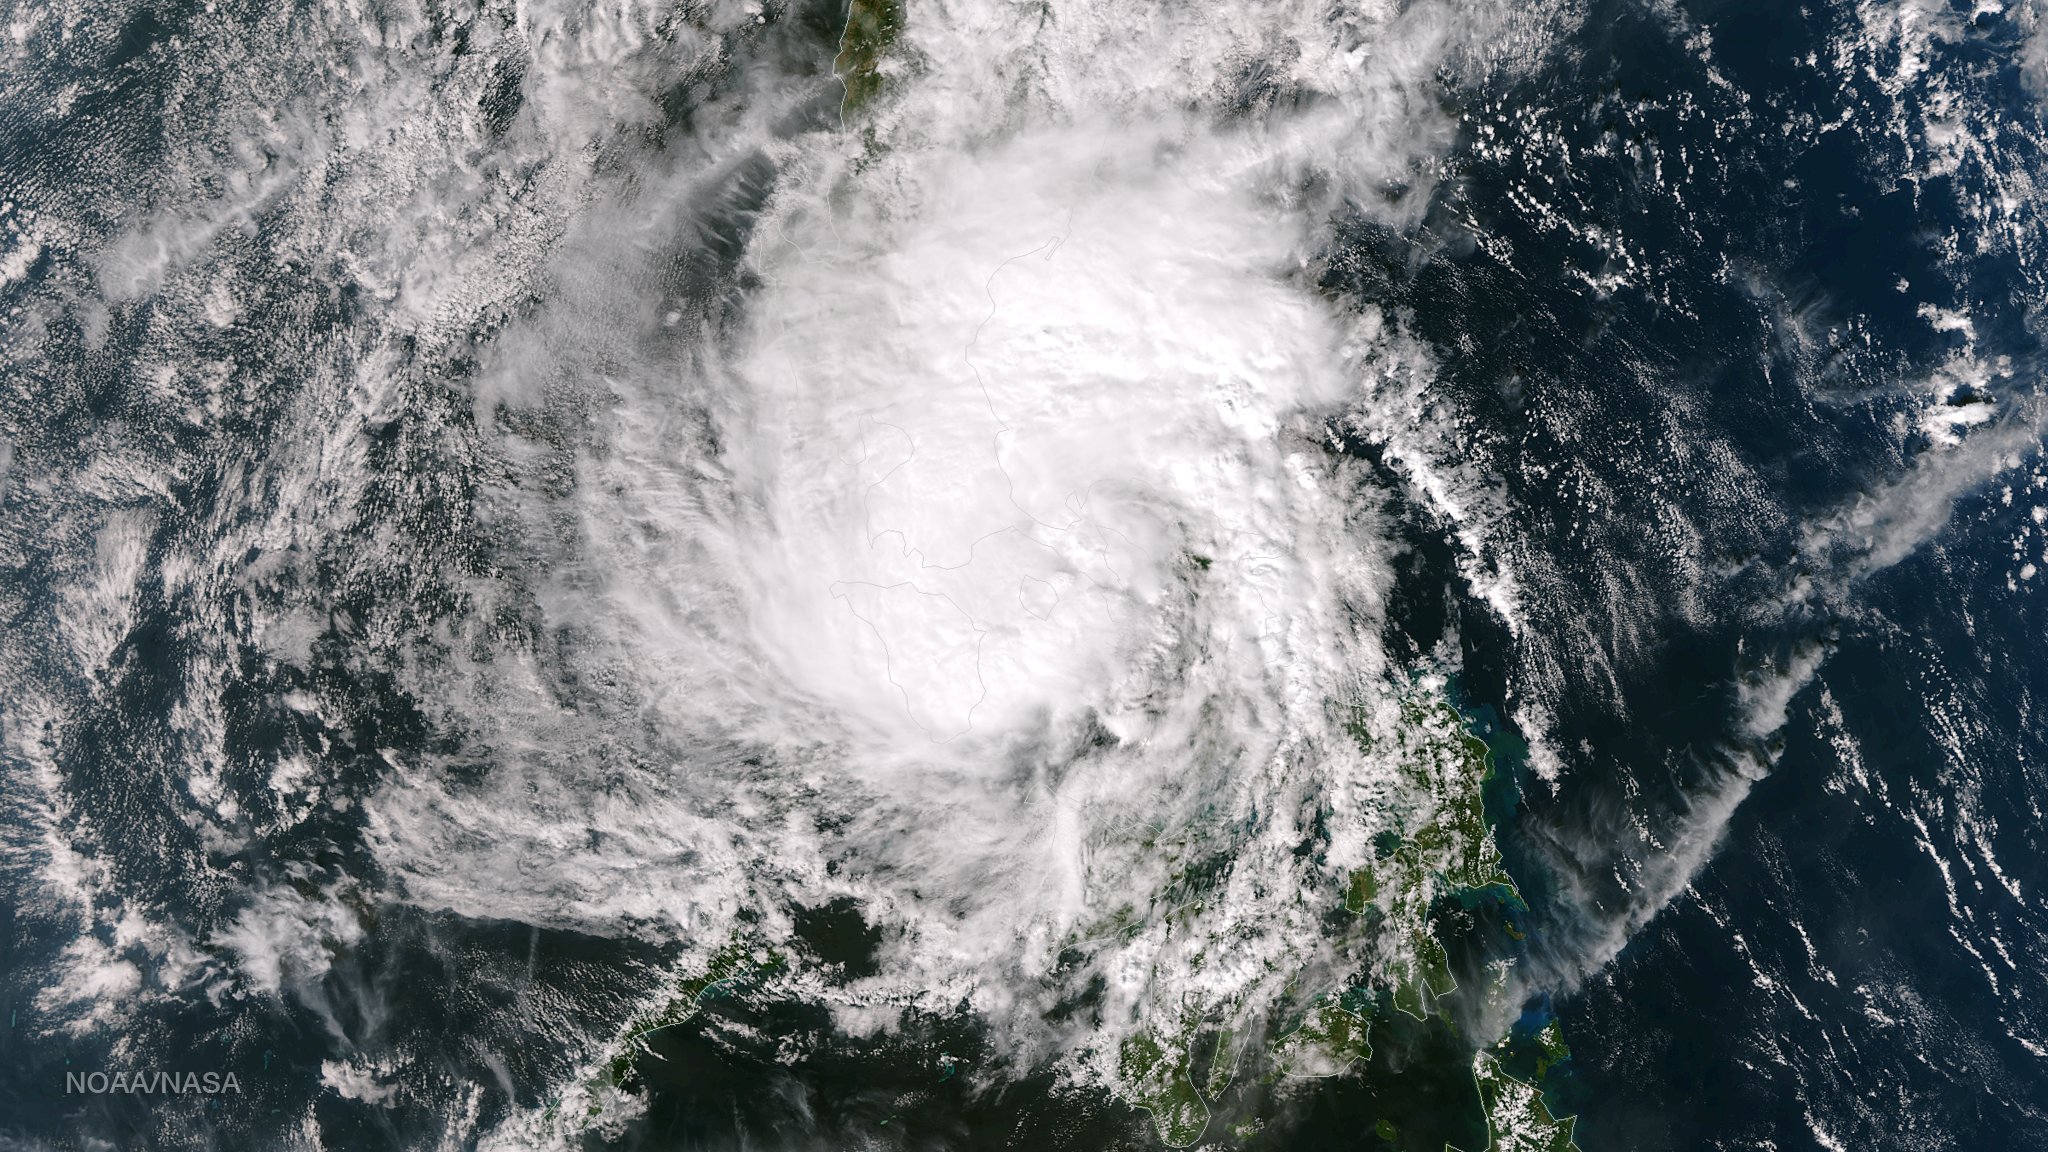

Tropical Storm Hagupit Weakening as it Nears Manila

Tropical Storm Hagupit's low level circulation center is being obscured by its deep central convection and intensities are hard to pinpoint as the storm interacts with land. Once clear over the waters of the South China Sea Hagupit is forecast to continue weakening as it approaches the southern coast of Vietnam. This image was taken by the Suomi NPP satellite's VIIRS instrument around 0510Z on December 8, 2014. NASA/NOAA/NPP

Credit: NASA/NOAA via NOAA Environmental Visualization Laboratory